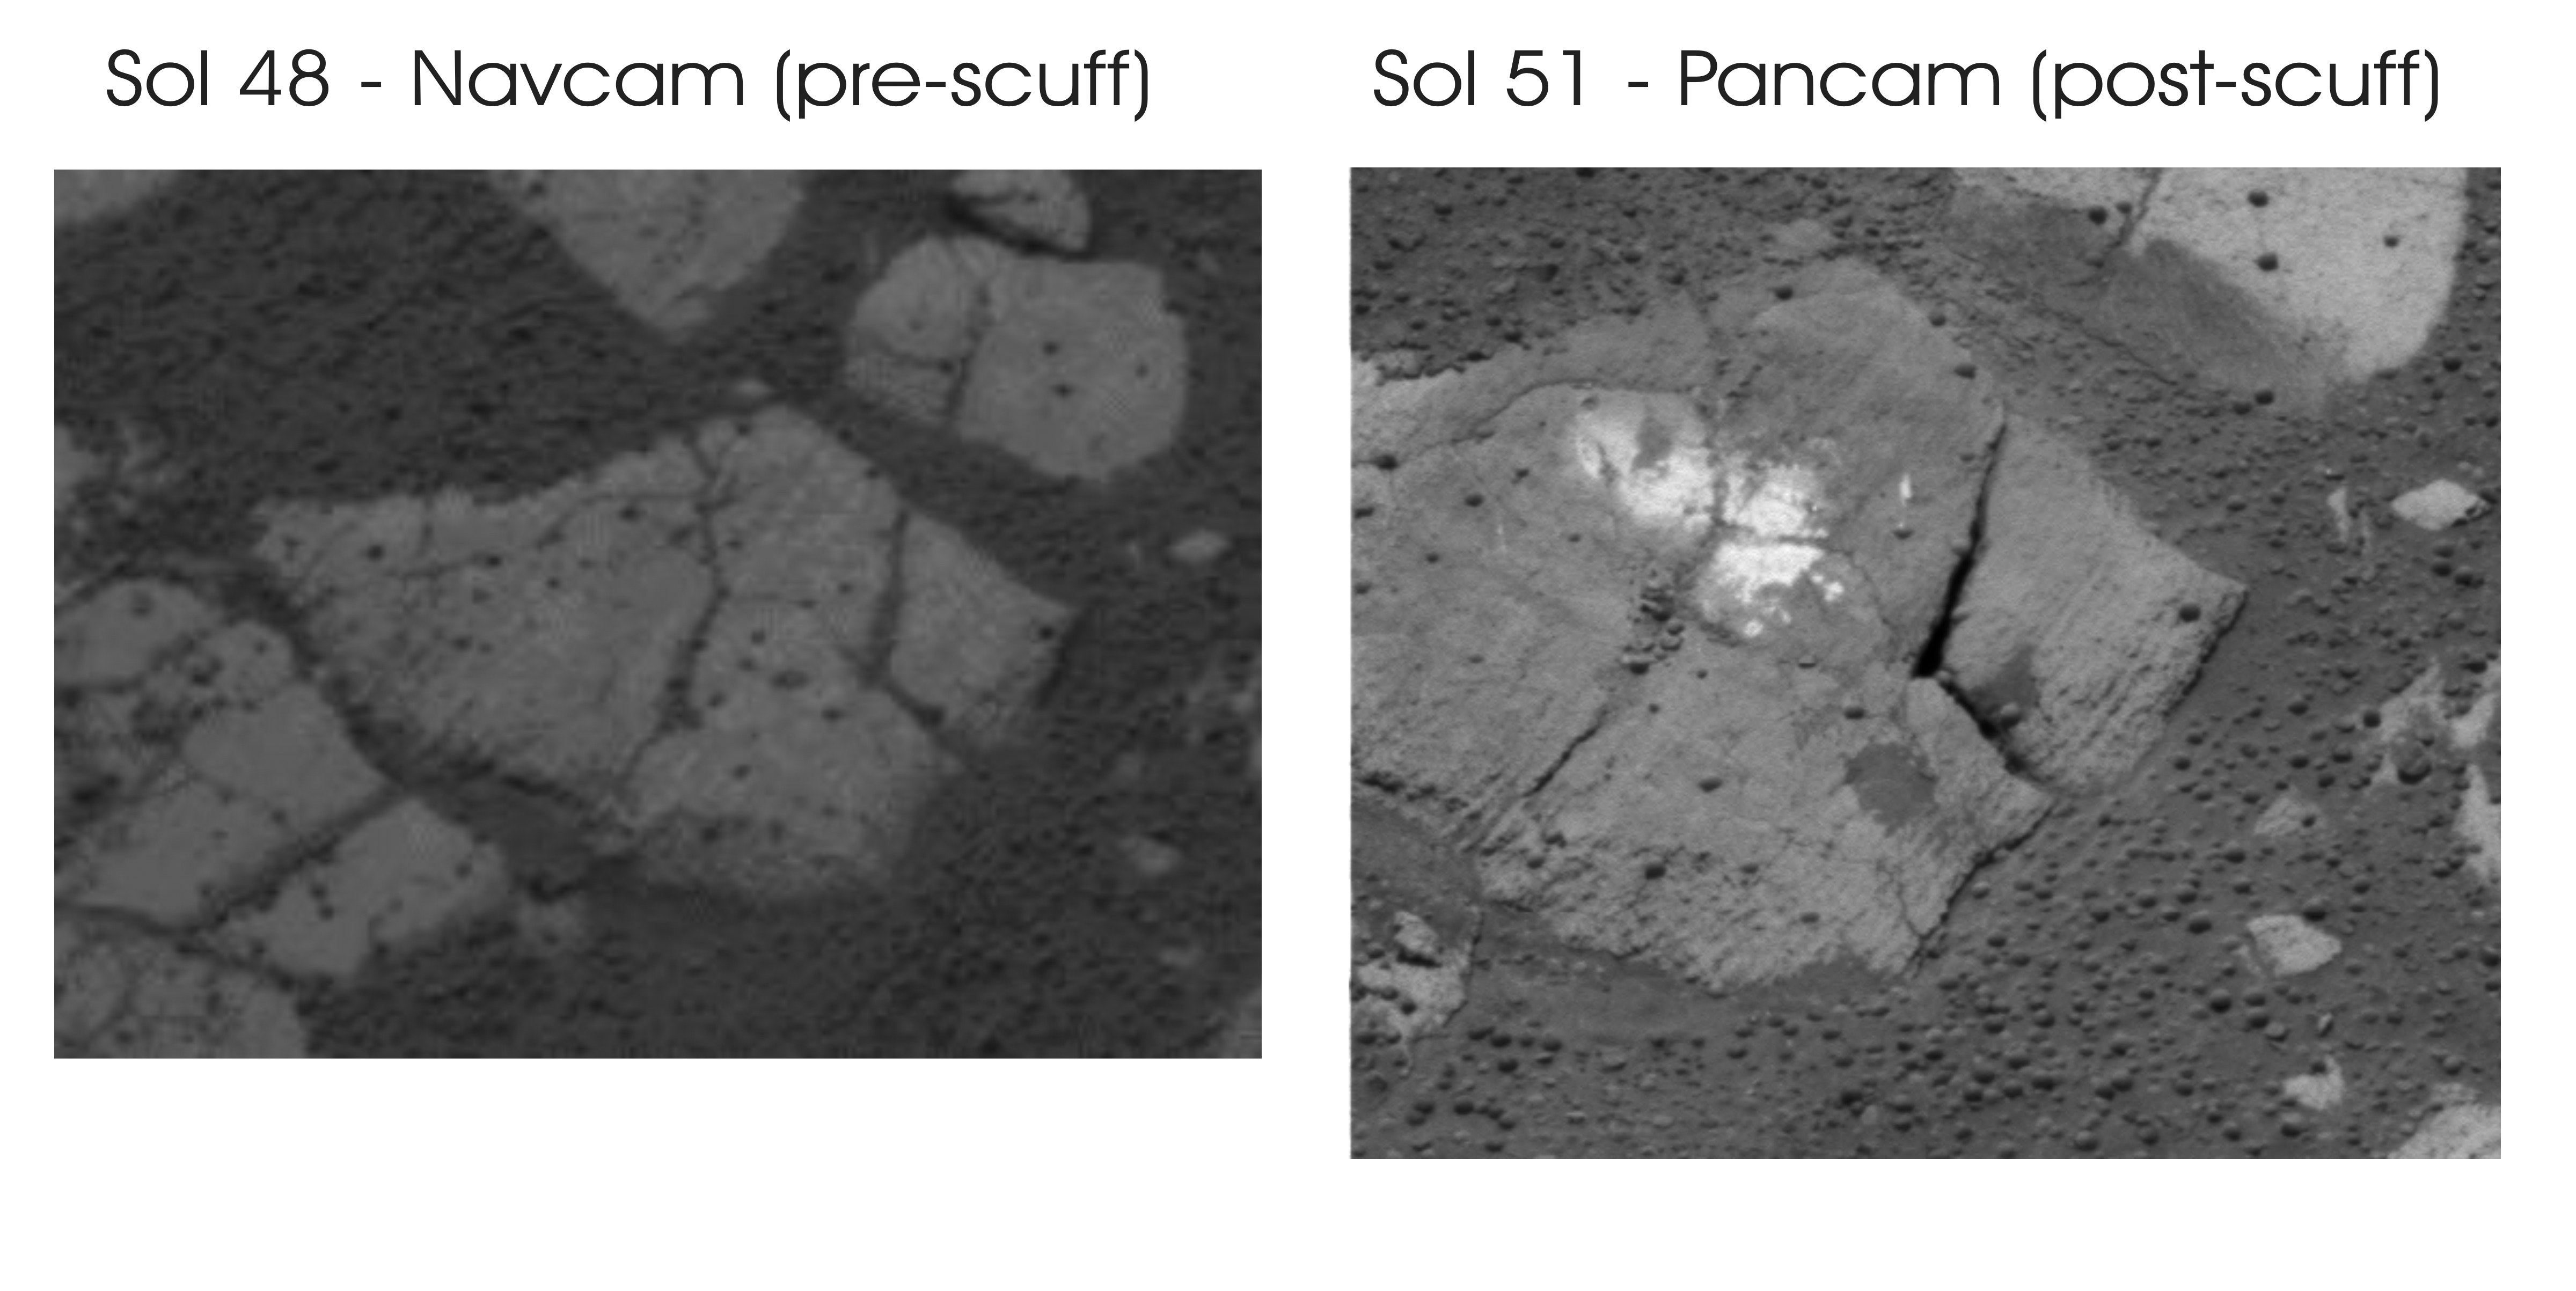

Dubbed “Carousel,” the rock in this image was the target of the Mars Exploration Rover Opportunity science team’s outcrop “scuff test.” The image on the left, taken by the rover’s navigation camera on sol 48 of the mission (March 12, 2004), shows the rock pre-scuff. On sol 51 (March 15, 2004), Opportunity slowly rotated its left front wheel on the rock, abrading it in the same way that geology students use a scratch test to determine the hardness of minerals. The image on the right, taken by the rover’s navigation camera on sol 51, shows the rock post-scuff. In this image, it is apparent that Opportunity scratched the surface of “Carousel” and deposited dirt that it was carrying in its wheel rims.

Credit: NASA/JPL/Cornell/Washington University (St. Louis)